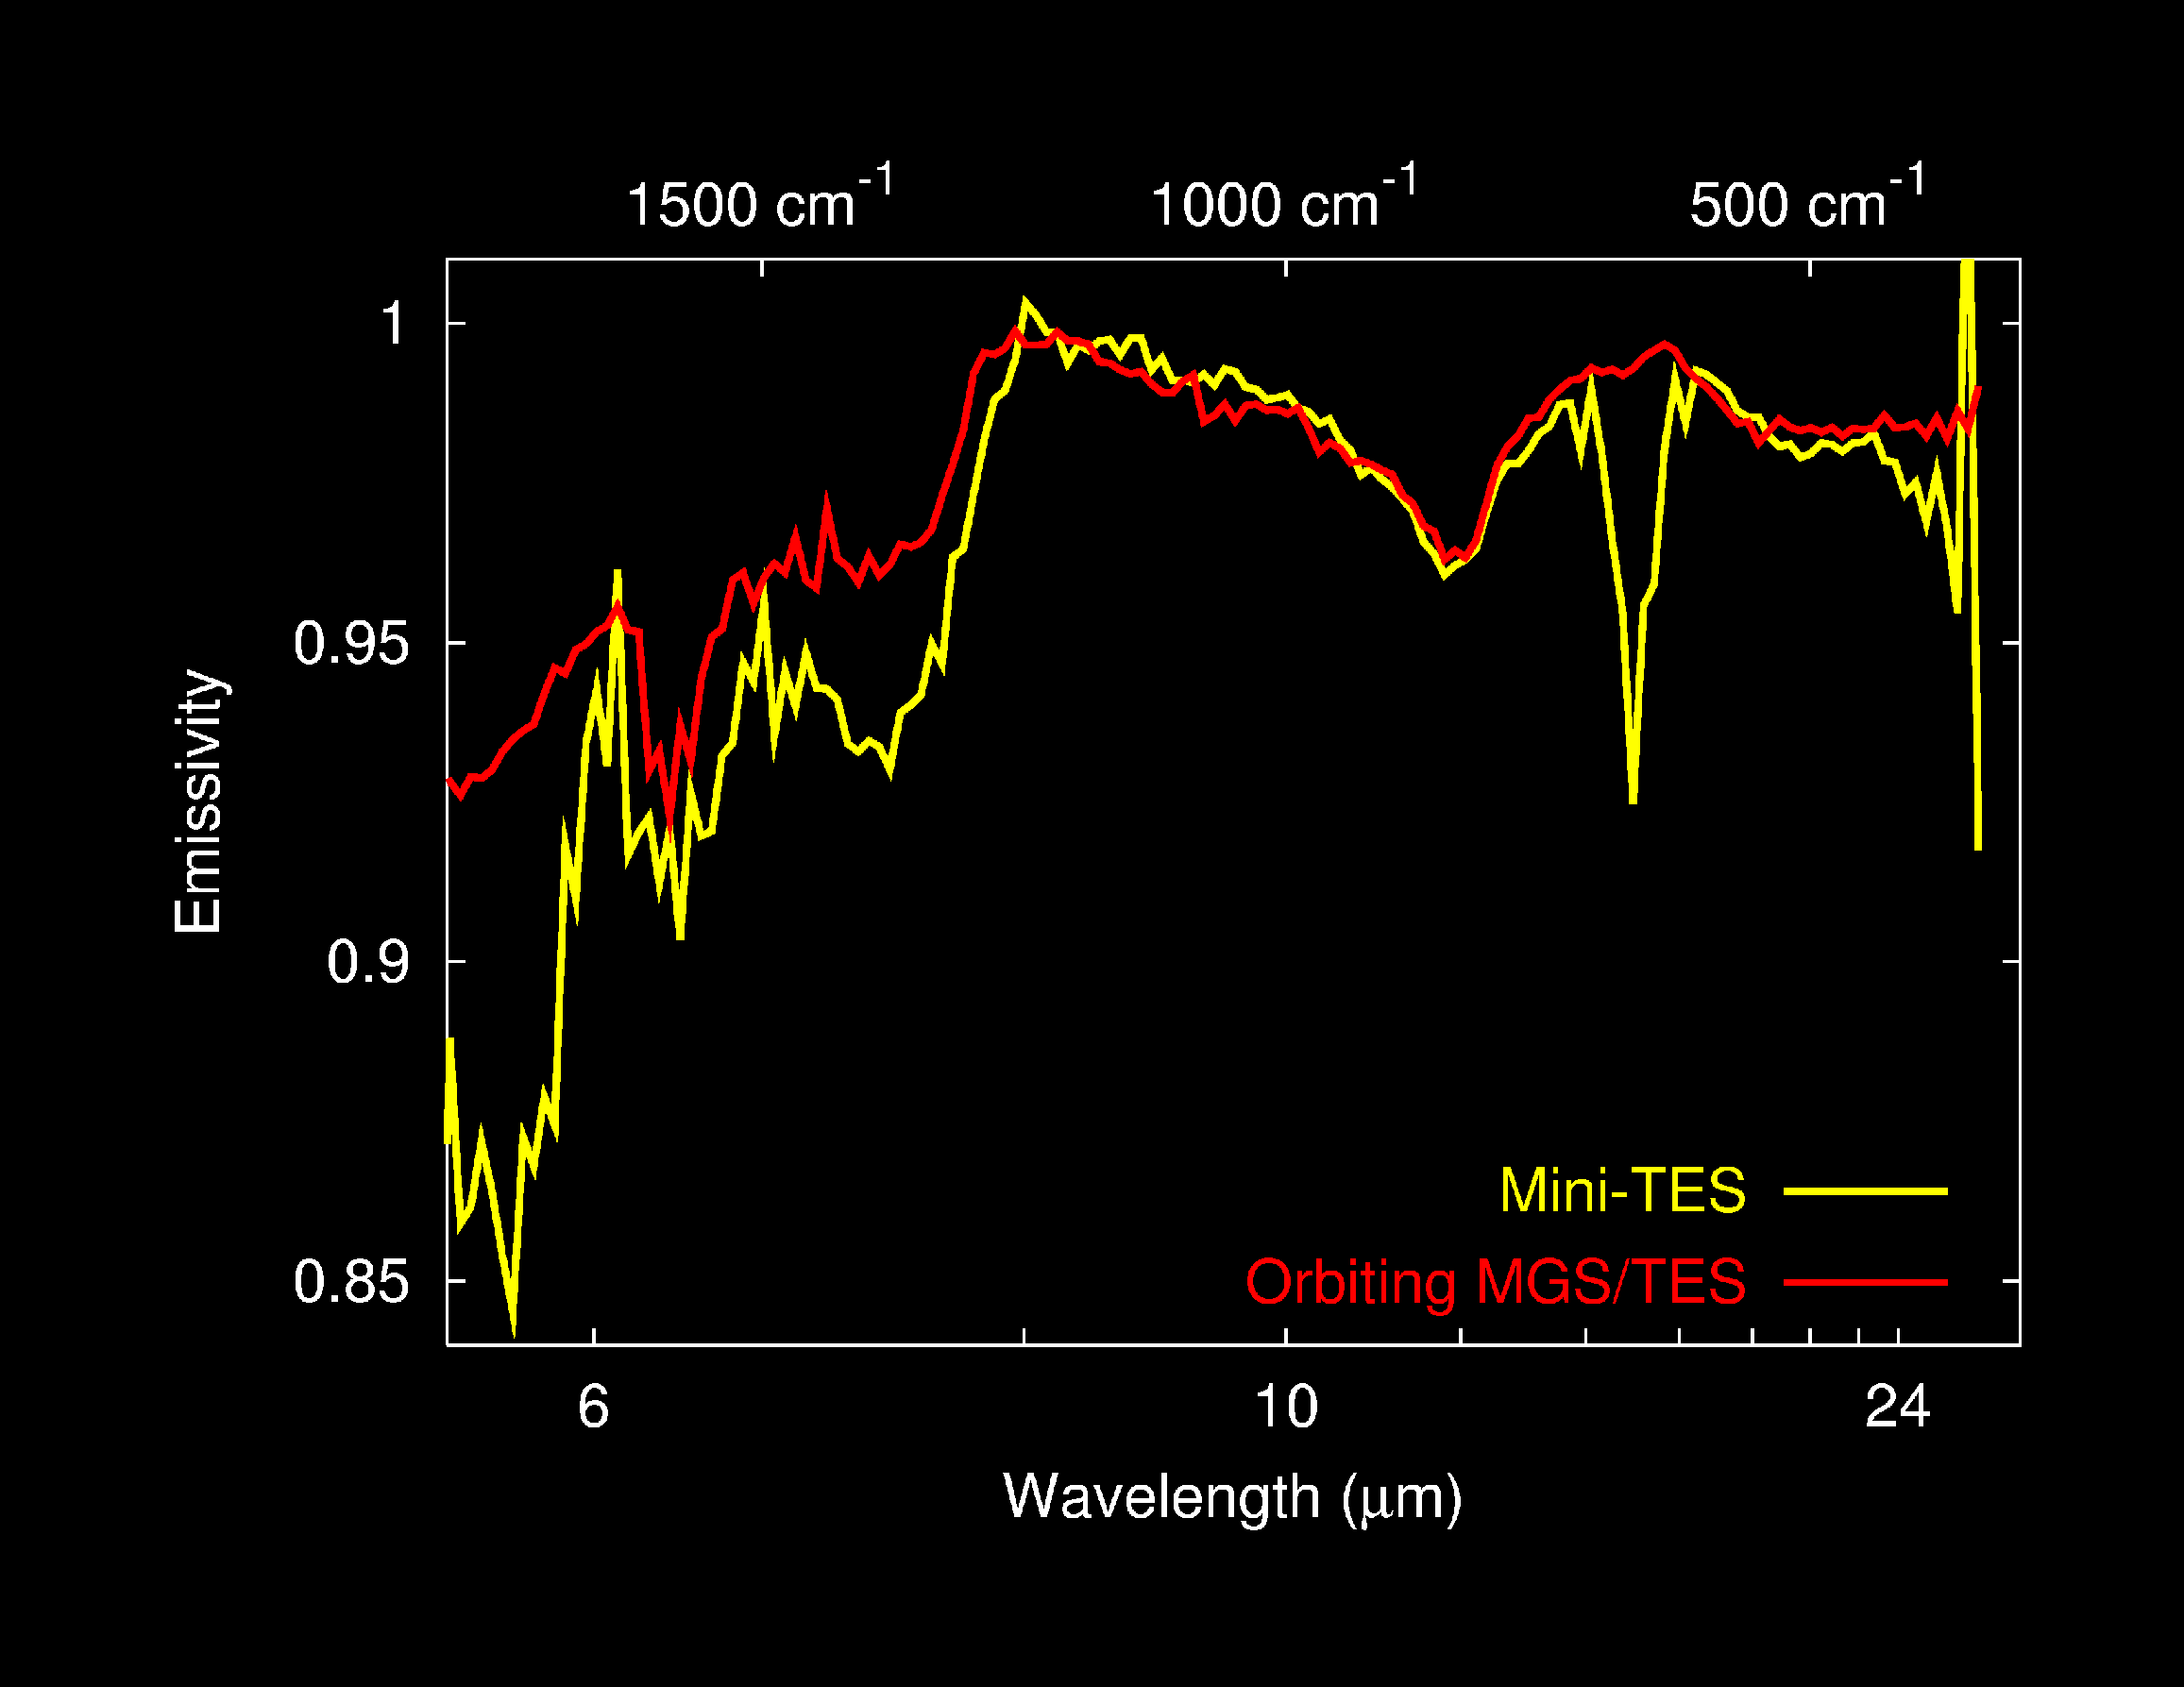

Dust Spectra from Above and Below

Spectra of martian dust taken by the Mars Exploration Rover Spirit’s mini-thermal emission spectrometer are compared to that of the orbital Mars Global Surveyor’s thermal emission spectrometer. The graph shows that the two instruments are in excellent agreement.

Rover Senses Carbon Dioxide Click on image for larger view

This graph, consisting of data acquired on Mars from the Mars Exploration Rover Spirit’s mini-thermal emission spectrometer, shows the light, or spectral, signature of carbon dioxide. Carbon dioxide makes up the bulk of the thin martian atmosphere.

Rover Senses Silicates Click on image for larger view

This graph, consisting of data acquired on Mars by the Mars Exploration Rover Spirit’s mini-thermal emission spectrometer, shows the light, or spectral, signature of silicates – a group of minerals that form the majority of Earth’s crust. Minerals called feldspars and zeolites are likely candidates responsible for this feature.

Rover Senses Bound Water Click on image for larger view

This graph, consisting of data acquired on Mars from the Mars Exploration Rover Spirit’s mini-thermal emission spectrometer, shows the light, or spectral, signature of an as-of-yet unidentified mineral that contains bound water in its crystal structure. Minerals such as gypsum and zeolites are possible candidates.

Rover Senses Carbonates Click on image for larger view

This graph, consisting of data from the Mars Exploration Rover Spirit’s mini-thermal emission spectrometer, shows the light, or spectral, signatures of carbonates – minerals common to Earth that form only in water. The detection of trace amounts of carbonates on Mars may be due to an interaction between the water vapor in the atmosphere and minerals on the surface.

Credit: NASA/JPL/Arizona State University